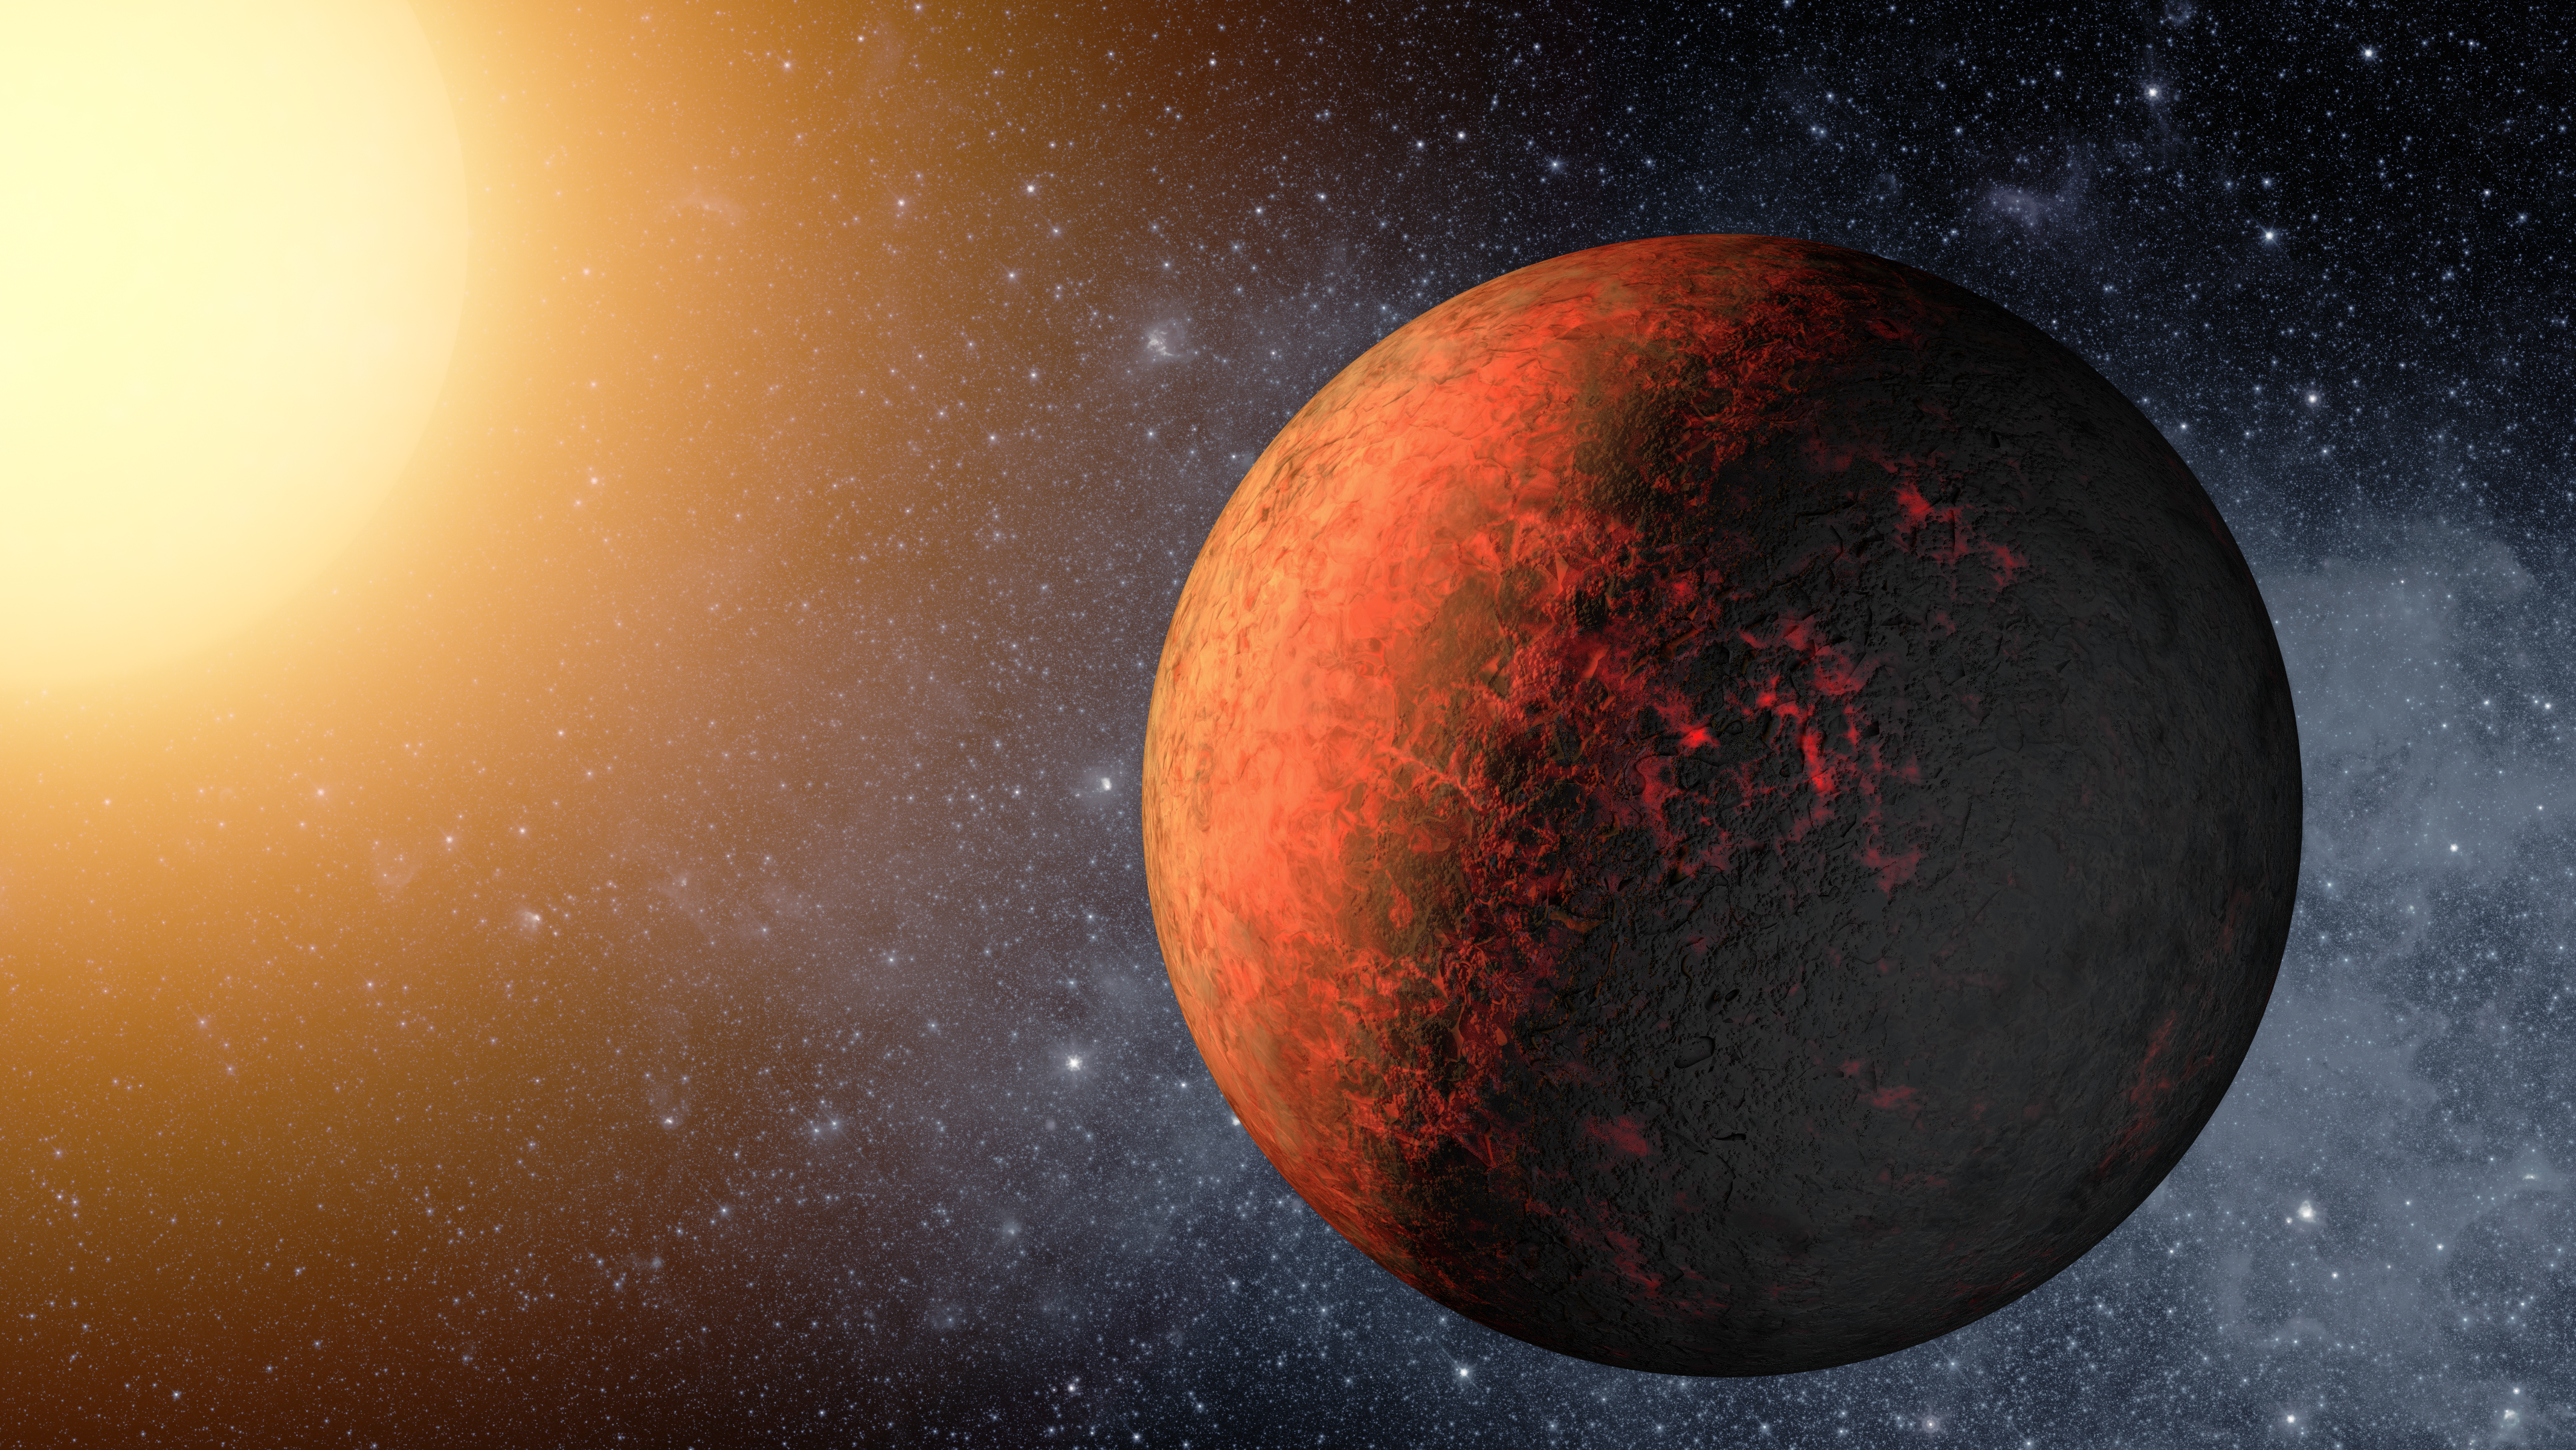

Kepler-20e — The Smallest Exoplanet (Artist’s Concept)

This artist’s animation flies through the Kepler-20 star system, where NASA’s Kepler mission discovered the first Earth-size planets around a star beyond our own. The system is jam-packed with five planets, all circling within a distance roughly equivalent to Mercury’s orbit in our solar system.

The two Earth-size planets, which are presumably rocky, are Kepler-20e and Kepler-20f, and the three larger gas planets are Kepler-20b, Kepler-20c and Kepler-20d. The arrangement of the planets from the closest to its star to the farthest is: b, e, c, f and d, with the ordering of the letters reflecting the time at which the planets were initially discovered.

This animation begins by showing the farthest planet from the star, Kepler-20d, then flies over to Kepler-20f and moves on successively to closer and closer planets. It then pans out to show all five planets in the miniature solar system.

The Kepler-20 system is unusual in that the sizes of the planets alternate, with the closest in being large, followed by a small planet, and then continuing on with the planets switching back and forth in size. Astronomers are intrigued by this configuration because it completely differs from that of our solar system, where there is a clear separation between the four small, rocky inner planets, and the four giant, gaseous outer planets.

NASA’s Ames Research Center in Moffett Field, Calif., manages Kepler’s ground system development, mission operations and science data analysis. JPL managed the Kepler mission’s development.

Credit: NASA/Ames/JPL-Caltech